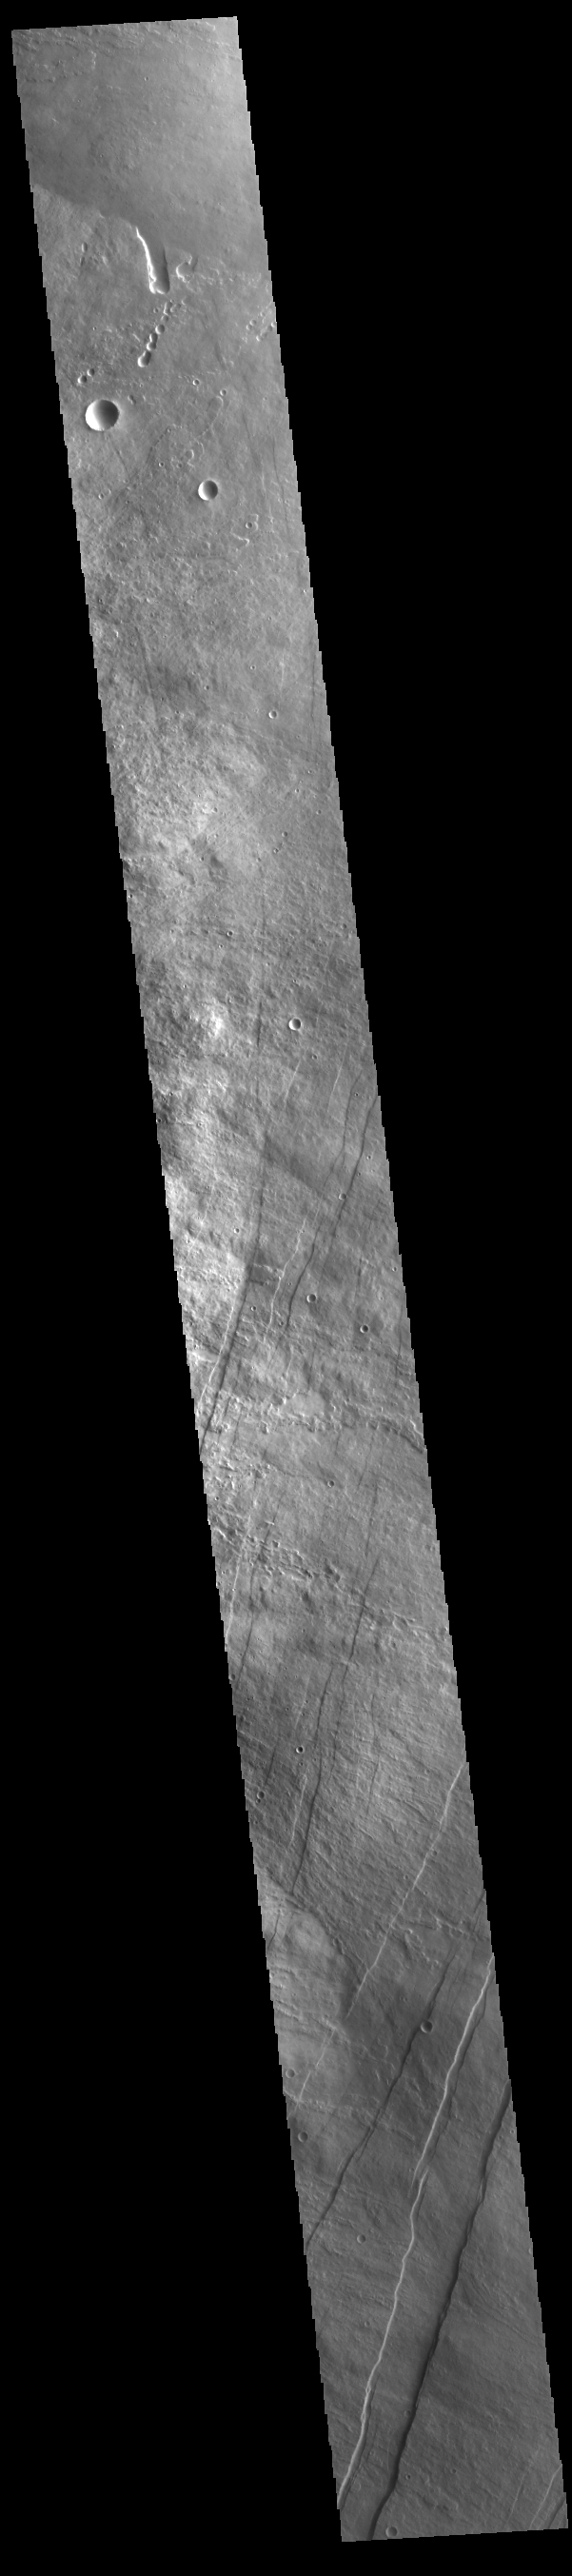

Oti Fossae

The linear features in the bottom half of this VIS image are called Oti Fossae. Oti Fossae is located on the eastern flank of Arsia Mons and aligns with the regional northeast/southwest trend of the major Tharsis volcanoes. Fossae are typically tectonic features termed graben. Graben are formed by extension of the crust and faulting. When large amounts of pressure or tension are applied to rocks on timescales that are fast enough that the rock cannot respond by deforming, the rock breaks along faults. In the case of a graben, two parallel faults are formed by extension of the crust and the rock in between the faults drops downward into the space created by the extension. The crustal deformation in this region was from the inflation of the surface by the rise of magma that created the Tharsis volcanoes.

Arsia Mons is the southernmost and youngest of the three large, aligned Tharsis volcanoes [Arsia Mons, Pavonis Mons and Ascreaus Mons, from south to north]. This alignment may indicate a large fracture/vent system was responsible for the eruptions that formed all three volcanoes. Arsia Mons is 270 miles (450km) in diameter, almost 12 miles (20km) high, and the summit caldera is 72 miles (120km) wide. For comparison, the largest volcano on Earth is Mauna Loa. From its base on the sea floor, Mauna Loa measures only 6.3 miles high and 75 miles in diameter.

Credit: NASA/JPL-Caltech/ASU